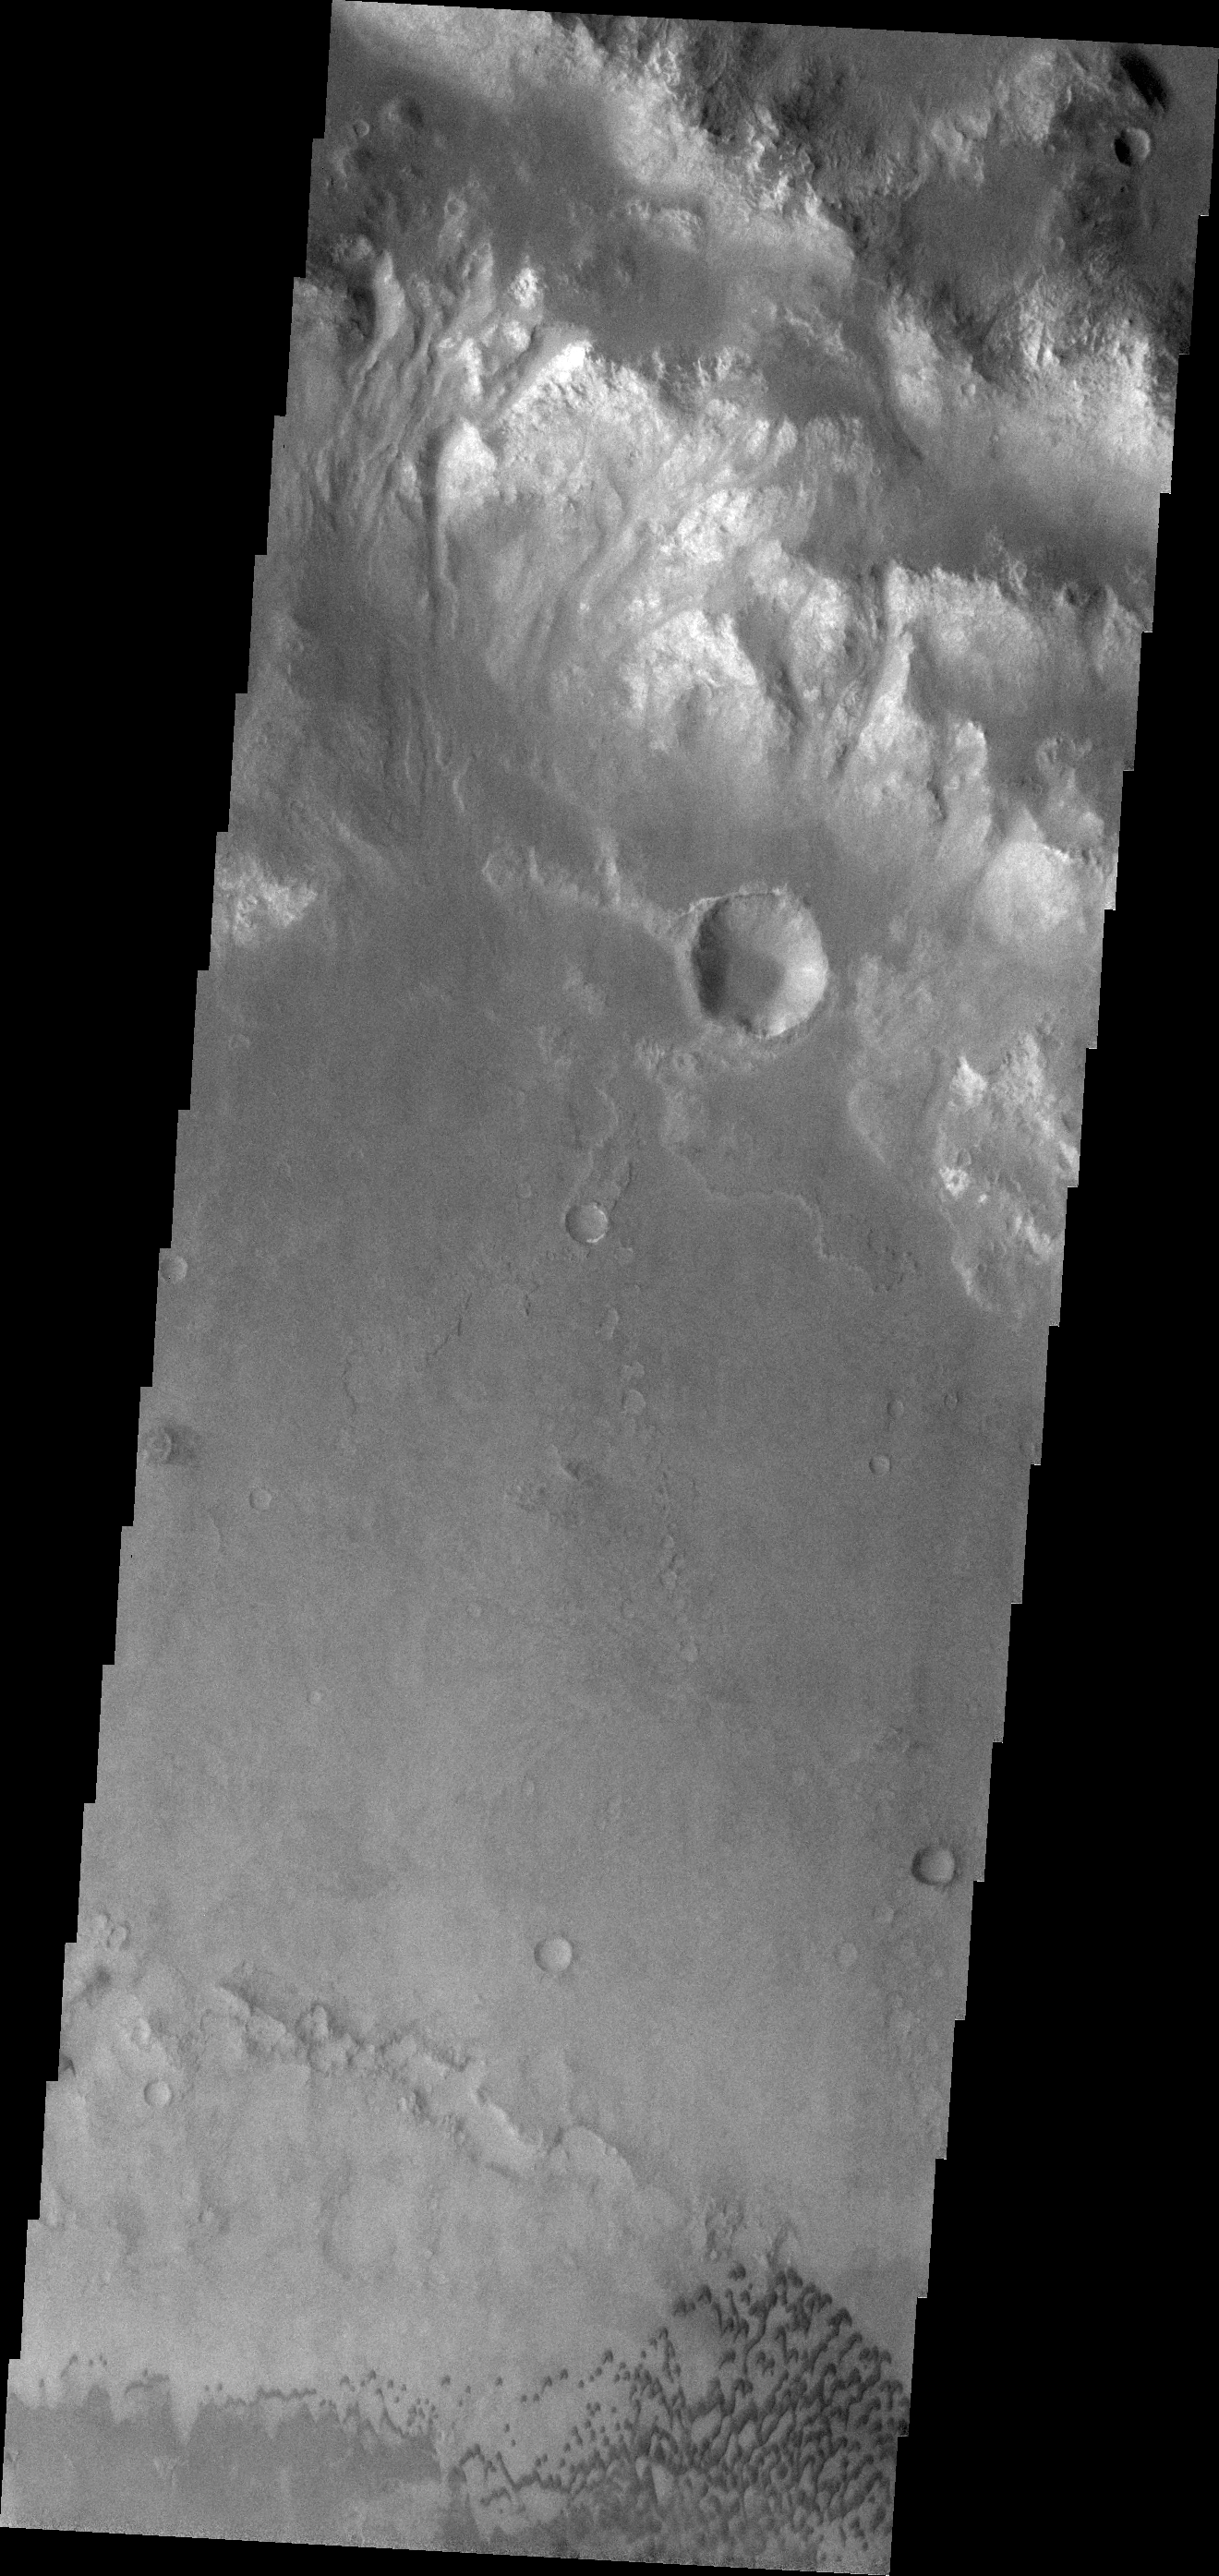

Holden Crater Dunes

The small dark dunes in this VIS image are located on the floor of Holden Crater.

Credit: NASA/JPL/ASU